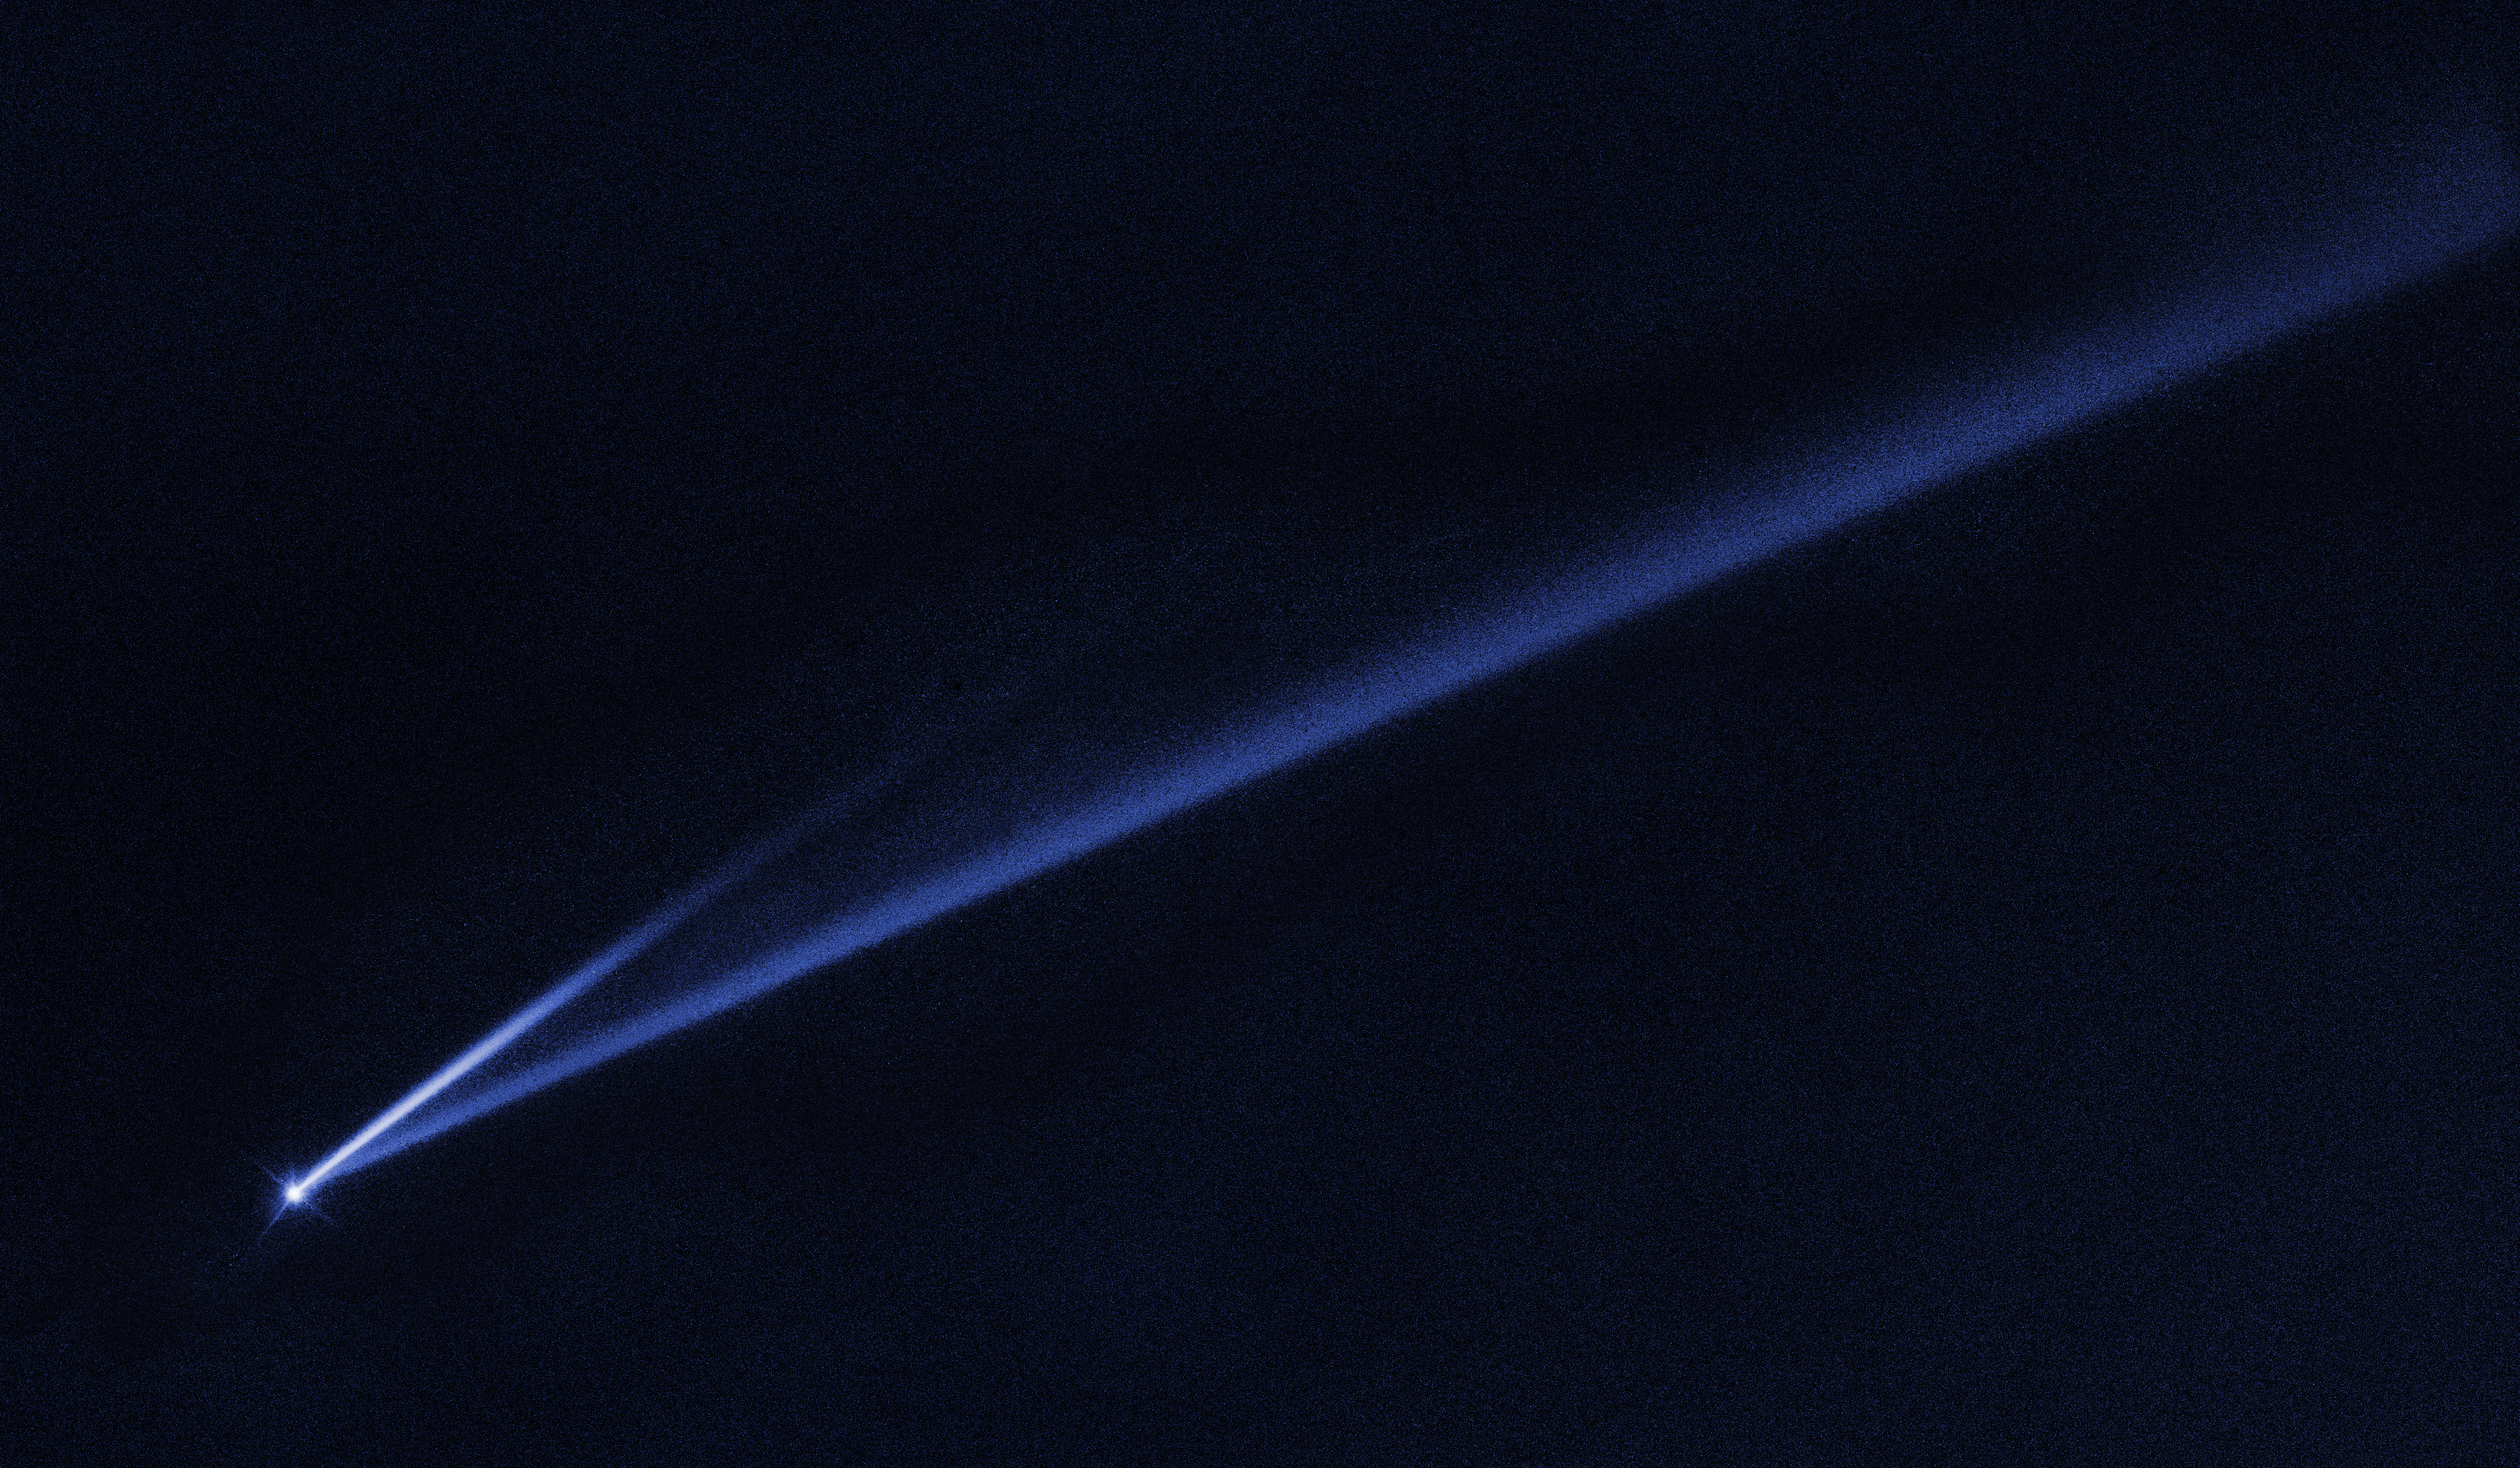

Asteroid (6478) Gault

Hubble Witnesses Asteroid Coming Unglued

This Hubble Space Telescope image reveals the gradual self-destruction of an asteroid, whose ejected dusty material has formed two long, thin, comet-like tails. The longer tail stretches more than 500,000 miles (800,000 kilometers) and is roughly 3,000 miles (4,800 kilometers) wide. The shorter tail is about a quarter as long. The streamers will eventually disperse into space.

These unusual, transient features are evidence that the asteroid, known as (6478) Gault, is beginning to come apart by gently puffing off material in two separate episodes. Hubble's sharp view reveals that the tails are narrow streamers, suggesting that the dust was released in short bursts, lasting anywhere from a few hours to a few days.

The first tail was spotted on Jan. 5, 2019; the second in mid-January. An analysis of both tails suggests the two dust releases occurred around Oct. 28 and Dec. 30, 2018.

Astronomers think the tiny asteroid, only 2.5 miles wide, is disintegrating due to the long-term subtle effects of sunlight, which can slowly speed up its spin until it begins to shed material. In fact, the self-destruction may have been started more than 100 million years ago. Pressure from sunlight very slowly began spinning up the diminutive asteroid at an estimated rate of 1 second every 10,000 years.

The asteroid is located 214 million miles from the Sun, between the orbits of Mars and Jupiter.

Credit: NASA, ESA, K. Meech and J. Kleyna (University of Hawaii), and O. Hainaut (European Southern Observatory)